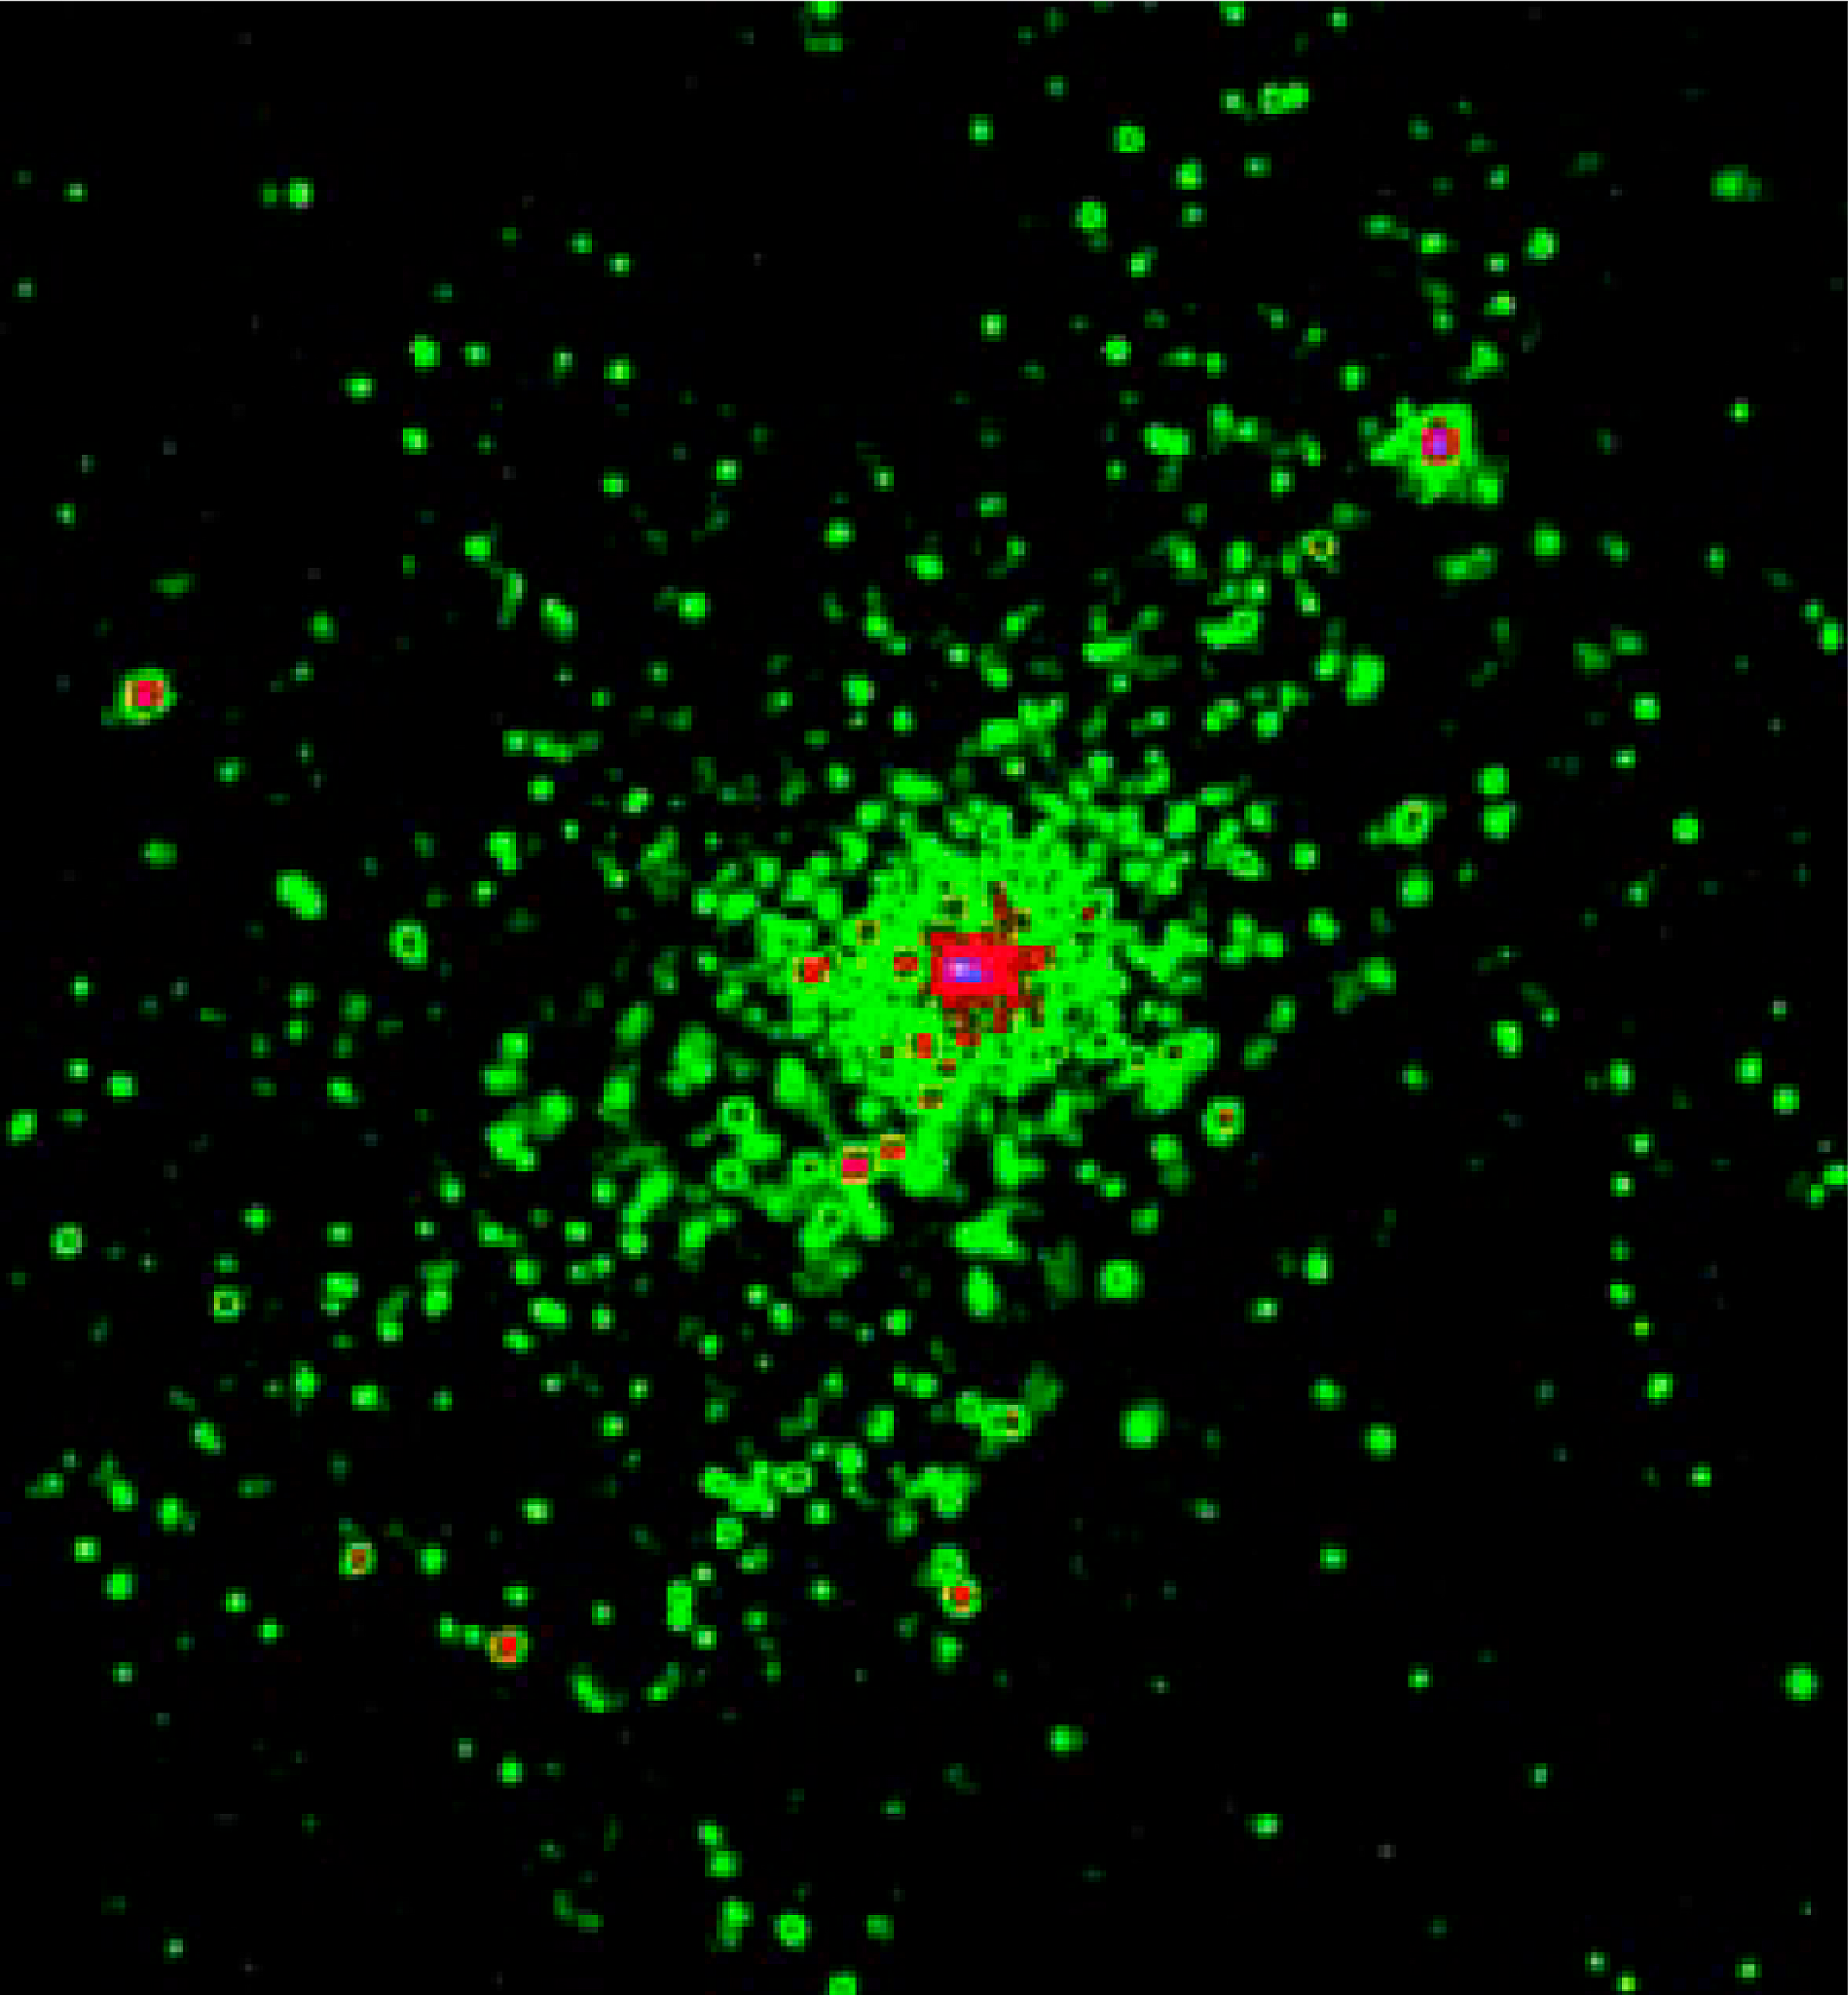

History of Chandra X-Ray Observatory

NGC 3603 is a bustling region of star birth in the Carina spiral arm of the Milky Way galaxy, about 20,000 light-years from Earth. For the first time, this Chandra image resolves the multitude of individual x-ray sources in this star-forming region. (The intensity of the x-rays observed by Chandra are depicted by the various colors in this image. Green represents lower intensity sources, while purple and red indicate increasing x-ray intensity.) Specifically, the Chandra image reveals dozens of extremely massive stars born in a burst of star formation about 2 million years ago. This region's activities may be indicative of what is happening in other distant "starburst" galaxies (bright galaxies flush with new stars). In the case of NGC 3603, scientists now believe that these x-rays are emitted from massive stars and stellar winds, since the stars are too young to have produced supernovae or have evolved into neutron stars. The Chandra observations of NGC 3603 may provide new clues about x-ray emission in starburst galaxies as well as star formation itself.

Credit: NASA/GSFC/M. Corcoran et al